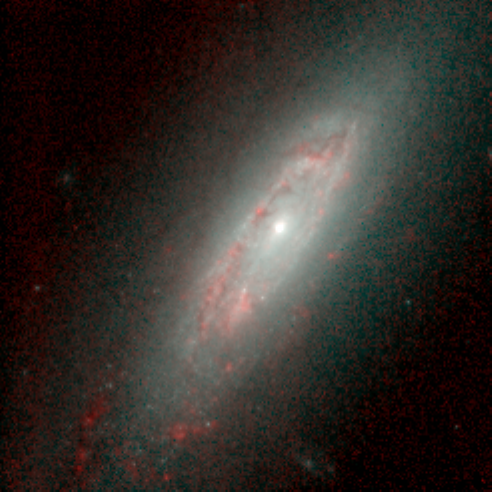

Spiral Galaxy NGC 3593 in Infrared

Object Name: NGC 3593

Credit: NASA, ESA, and Torsten Boeker (STScI)